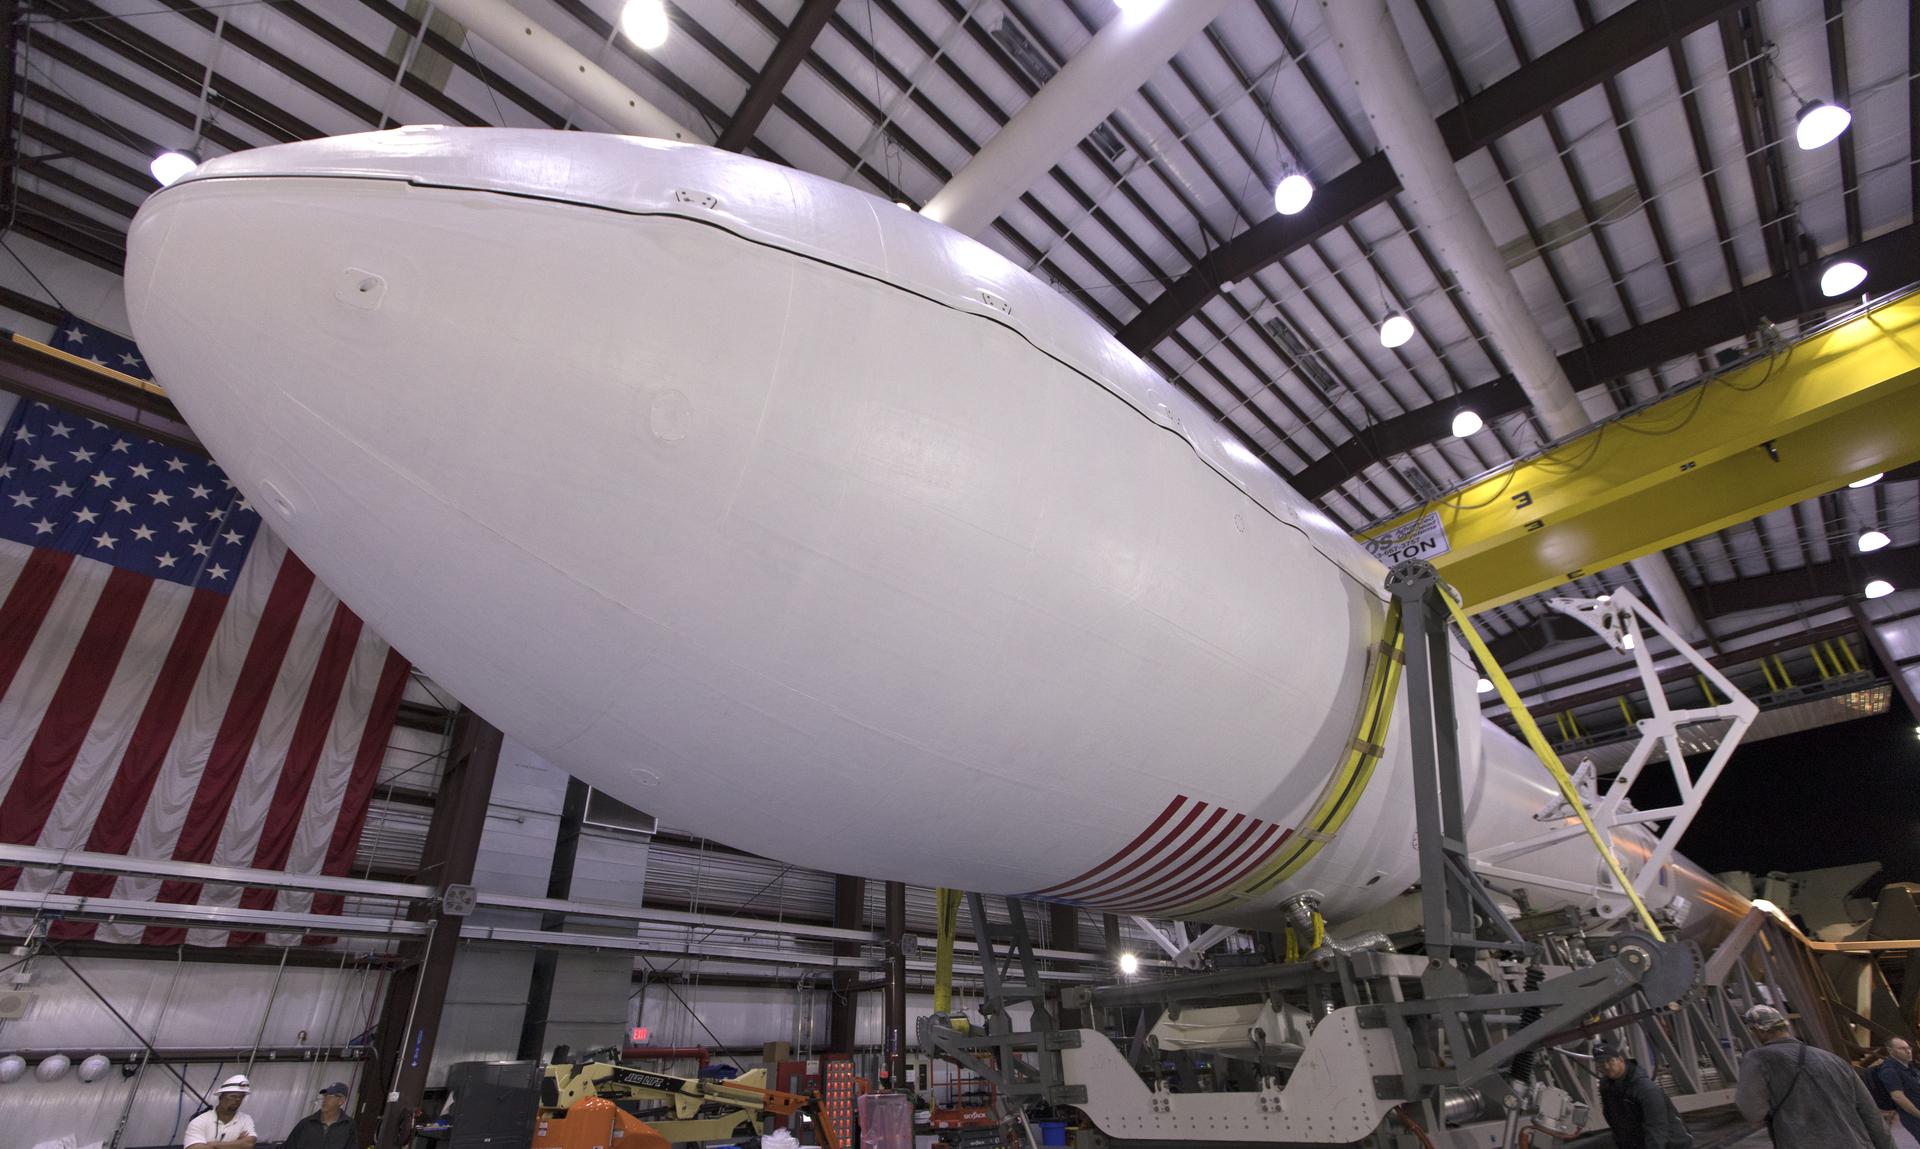

NASA/SpaceX TESS Rollout

The SpaceX Falcon 9 rocket is ready to roll out to Space Launch Complex 40 at Cape Canaveral Air Force Station in Florida, with NASA's Transiting Exoplanet Survey Satellite (TESS) secured in its payload fairing. TESS will launch on the Falcon 9 no earlier than 6:51 p.m. EDT on April 18. TESS will search for planets outside of our solar system. The mission will find exoplanets that periodically block part of the light from their host stars, events called transits. The satellite will survey the nearest and brightest stars for two years to search for transiting exoplanets.

Credit: NASA/Kim Shiflett